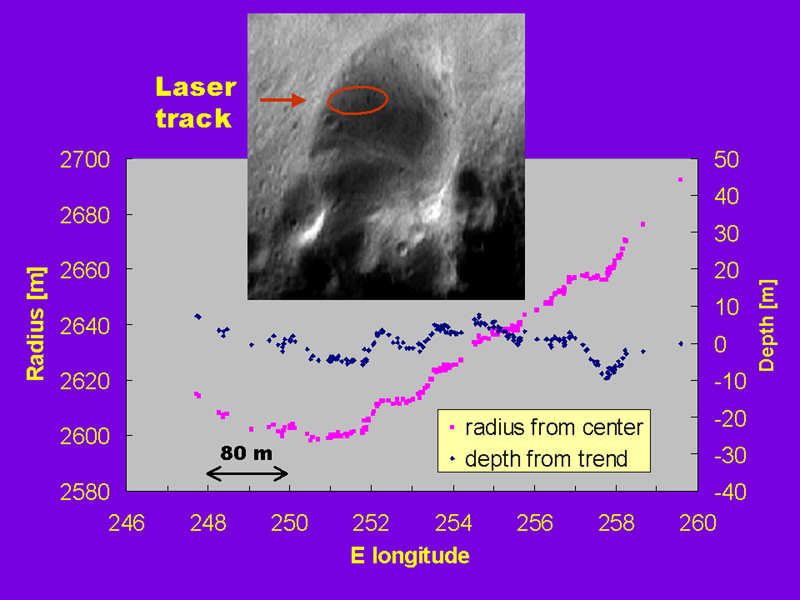

Topographic Profiles from the NEAR Laser Rangefinder

The NEAR Laser Rangefinder obtained this “staircase” altimetric profile from within the wall of the 6 kilometer (3.7 mile) diameter crater shown in the image inset. The profile represents ten minutes of data obtained from a range of 217 km (135 miles) on March 2, 2000. The purple points are a plot of radius from the center of Eros (left axis), and the blue points show the same measurements but with the overall trend removed (right axis). The laser track runs from left to right approximately in a line along the major axis of the red ellipse drawn on the image. The laser profile reveals a series of shallow depressions, about 50 to 80 meters (162 to 260 feet) wide and 5 to 10 meters (16 to 32 feet) deep, that may be a chain of pits or craters. Alternatively, the “staircase” profile may be the signature of a series of small ridges. The spatial structure and origin of the features producing the staircase will be revealed as the laser rangefinder accumulates elevation measurements during its one-year mapping mission of Eros.

Built and managed by The Johns Hopkins University Applied Physics Laboratory, Laurel, Maryland, NEAR was the first spacecraft launched in NASA’s Discovery Program of low-cost, small-scale planetary missions. See the NEAR web page at http://near.jhuapl.edu/ for more details.

Credit: NASA/JPL/JHUAPL